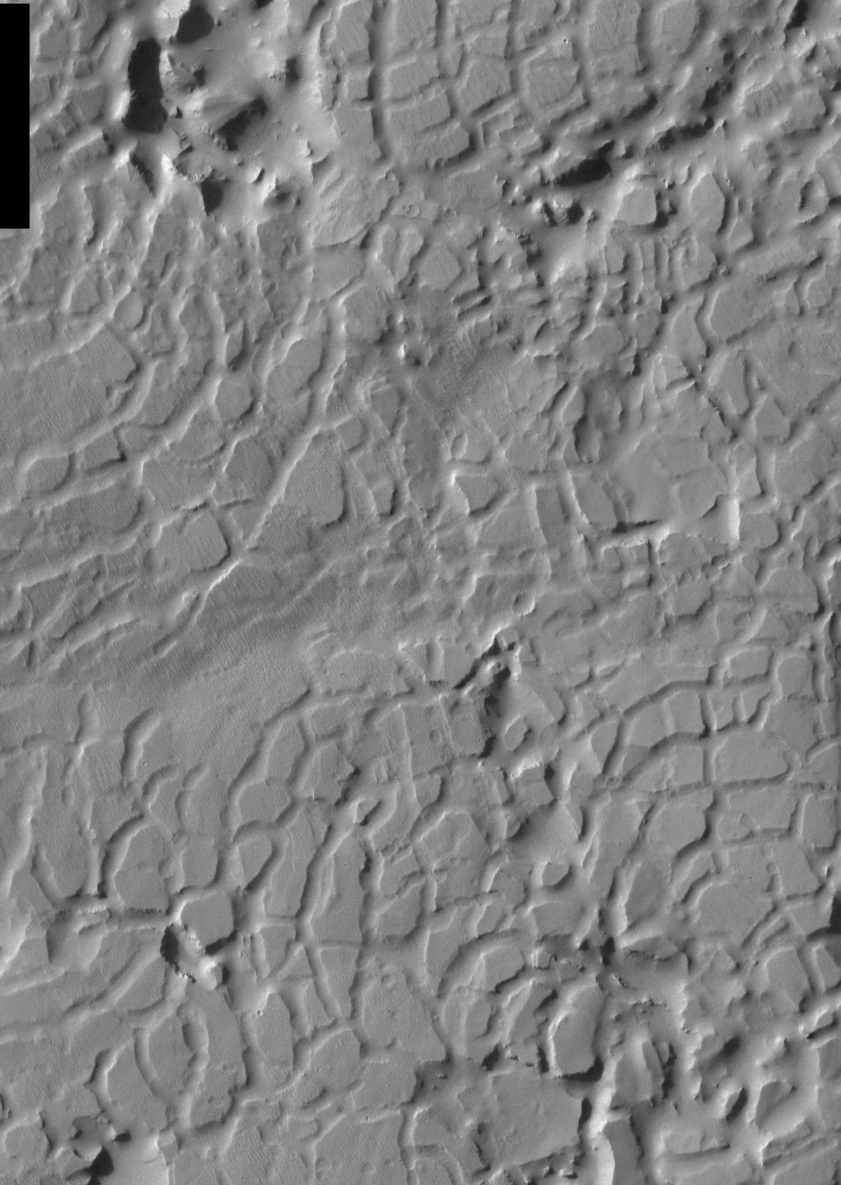

THEMIS Images as Art #14

Released 19 February 2004

Humanity is a very visual species. We rely on our eyes to tell us what is going on in the world around us. Put any image in front of a person and that person will examine the picture looking for anything familiar. Even if the examiner has no idea what he/she is looking at in a picture, he/she will still be able to make a statement about the picture, usually preceded by the words “it looks like…” The image above is part of the surface of Mars, but is presented for its artistic value rather than its scientific value. When first viewed, this image solicited a statement that “it looks like…” something seen in everyday life.

This cracked, chaotic terrain bears a striking similarity to reptile skin – perhaps a very large alligator.

Note: this THEMIS visual image has not been radiometrically nor geometrically calibrated for this preliminary release. An empirical correction has been performed to remove instrumental effects. A linear shift has been applied in the cross-track and down-track direction to approximate spacecraft and planetary motion. Fully calibrated and geometrically projected images will be released through the Planetary Data System in accordance with Project policies at a later time.

NASA’s Jet Propulsion Laboratory manages the 2001 Mars Odyssey mission for NASA’s Office of Space Science, Washington, D.C. The Thermal Emission Imaging System (THEMIS) was developed by Arizona State University, Tempe, in collaboration with Raytheon Santa Barbara Remote Sensing. The THEMIS investigation is led by Dr. Philip Christensen at Arizona State University. Lockheed Martin Astronautics, Denver, is the prime contractor for the Odyssey project, and developed and built the orbiter. Mission operations are conducted jointly from Lockheed Martin and from JPL, a division of the California Institute of Technology in Pasadena.

Credit: NASA/JPL/Arizona State University